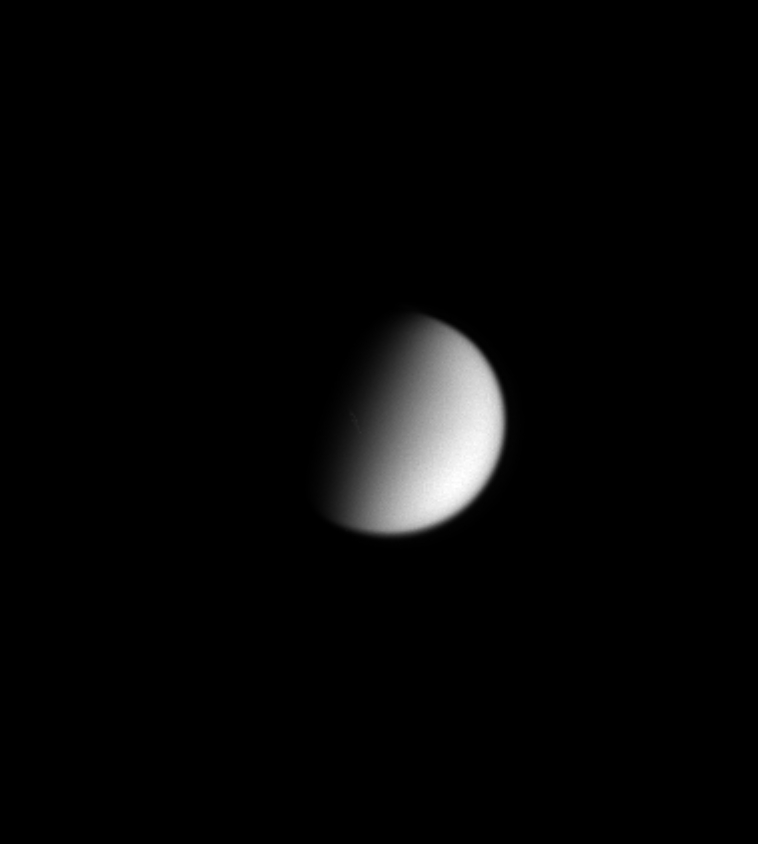

Smog Moon

Smog-enshrouded Titan shows itself to be a featureless orb in this Cassini image taken in visible light. There is no sign here of the streaky clouds seen near the moon’s south pole in previous Cassini images of the opposite hemisphere. Titan’s diameter is 5,150 kilometers (3,200 miles).

Although Titan’s atmosphere blocks any view of its surface at visible wavelengths, Cassini is equipped with powerful cameras that can peer through the obscuring haze.

The image was taken in visible light with the Cassini spacecraft narrow angle camera on Sept. 17, 2004, at a distance of 8.3 million kilometers (5.2 million miles) from Titan and at a Sun-Titan-spacecraft, or phase, angle of 72 degrees. The image scale is 50 kilometers (31 miles) per pixel.

The Cassini-Huygens mission is a cooperative project of NASA, the European Space Agency and the Italian Space Agency. The Jet Propulsion Laboratory, a division of the California Institute of Technology in Pasadena, manages the Cassini-Huygens mission for NASA’s Science Mission Directorate, Washington, D.C. The Cassini orbiter and its two onboard cameras were designed, developed and assembled at JPL. The imaging team is based at the Space Science Institute, Boulder, Colo.

Credit: NASA/JPL/Space Science Institute